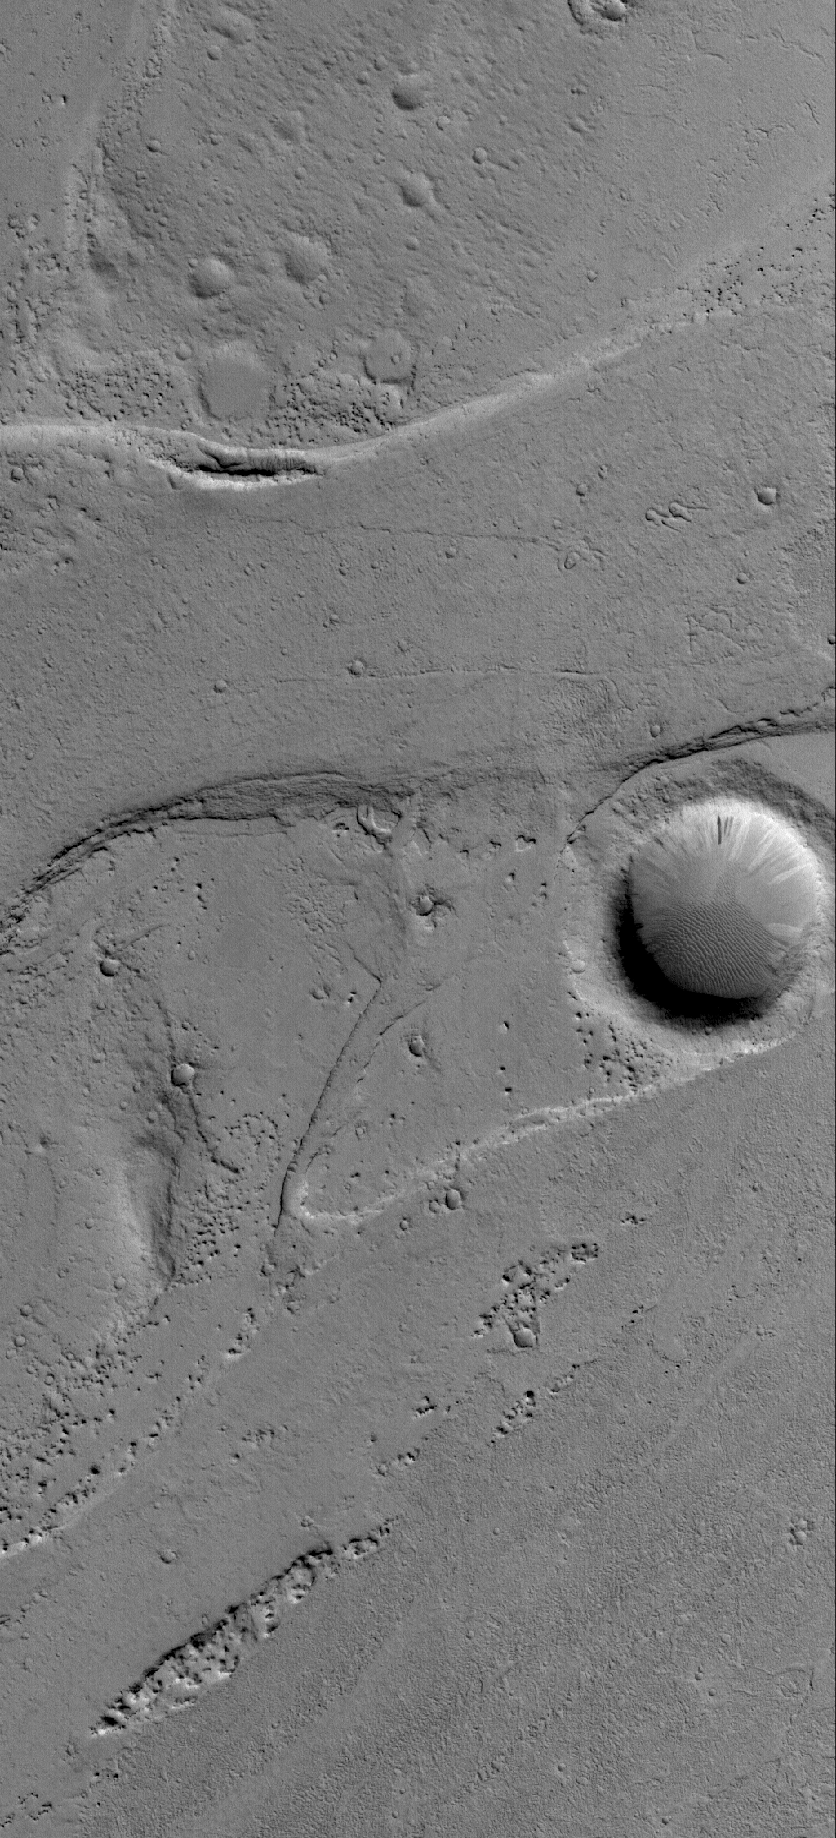

Marte Vallis

16 December 2005
This Mars Global Surveyor (MGS) Mars Orbiter Camera (MOC) image shows the results of catastrophic flooding in Marte Vallis, Mars. Marte is the Spanish word for Mars. Many of the major valleys on the red planet are named for the word for “Mars” in the various languages of Earth. This image shows just a very small portion of the hundreds-of-kilometers-long Marte Vallis system.

Location near: 17.4°N, 174.7°
Image width: width: ~3 km (~1.9 mi)
Illumination from: lower left
Season: Northern Winter

Credit: NASA/JPL/Malin Space Science Systems